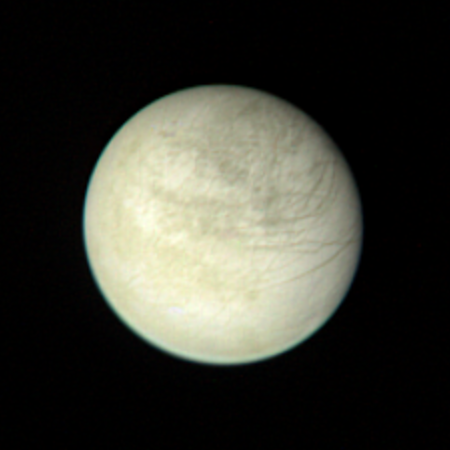

Europa from 2,869,252 Kilometers

View of Europa taken from a range of 2,869,252 kilometers (1.6 million miles) on March 2 at 2:00 PM. The color composite is made from three black and white images taken through the orange, green and violet filters. The 170 longitude is at the center of the picture; this is the face away from Jupiter. Irregular dark and bright patches on the surface are different from the patterns on the other satellites of Jupiter and those on the Moon, Mars and Mercury. Dark intersecting lines may be faults that break the crust. JPL manages and controls the Voyager Project for NASA’s Office of Space Science.

Credit: NASA/JPL